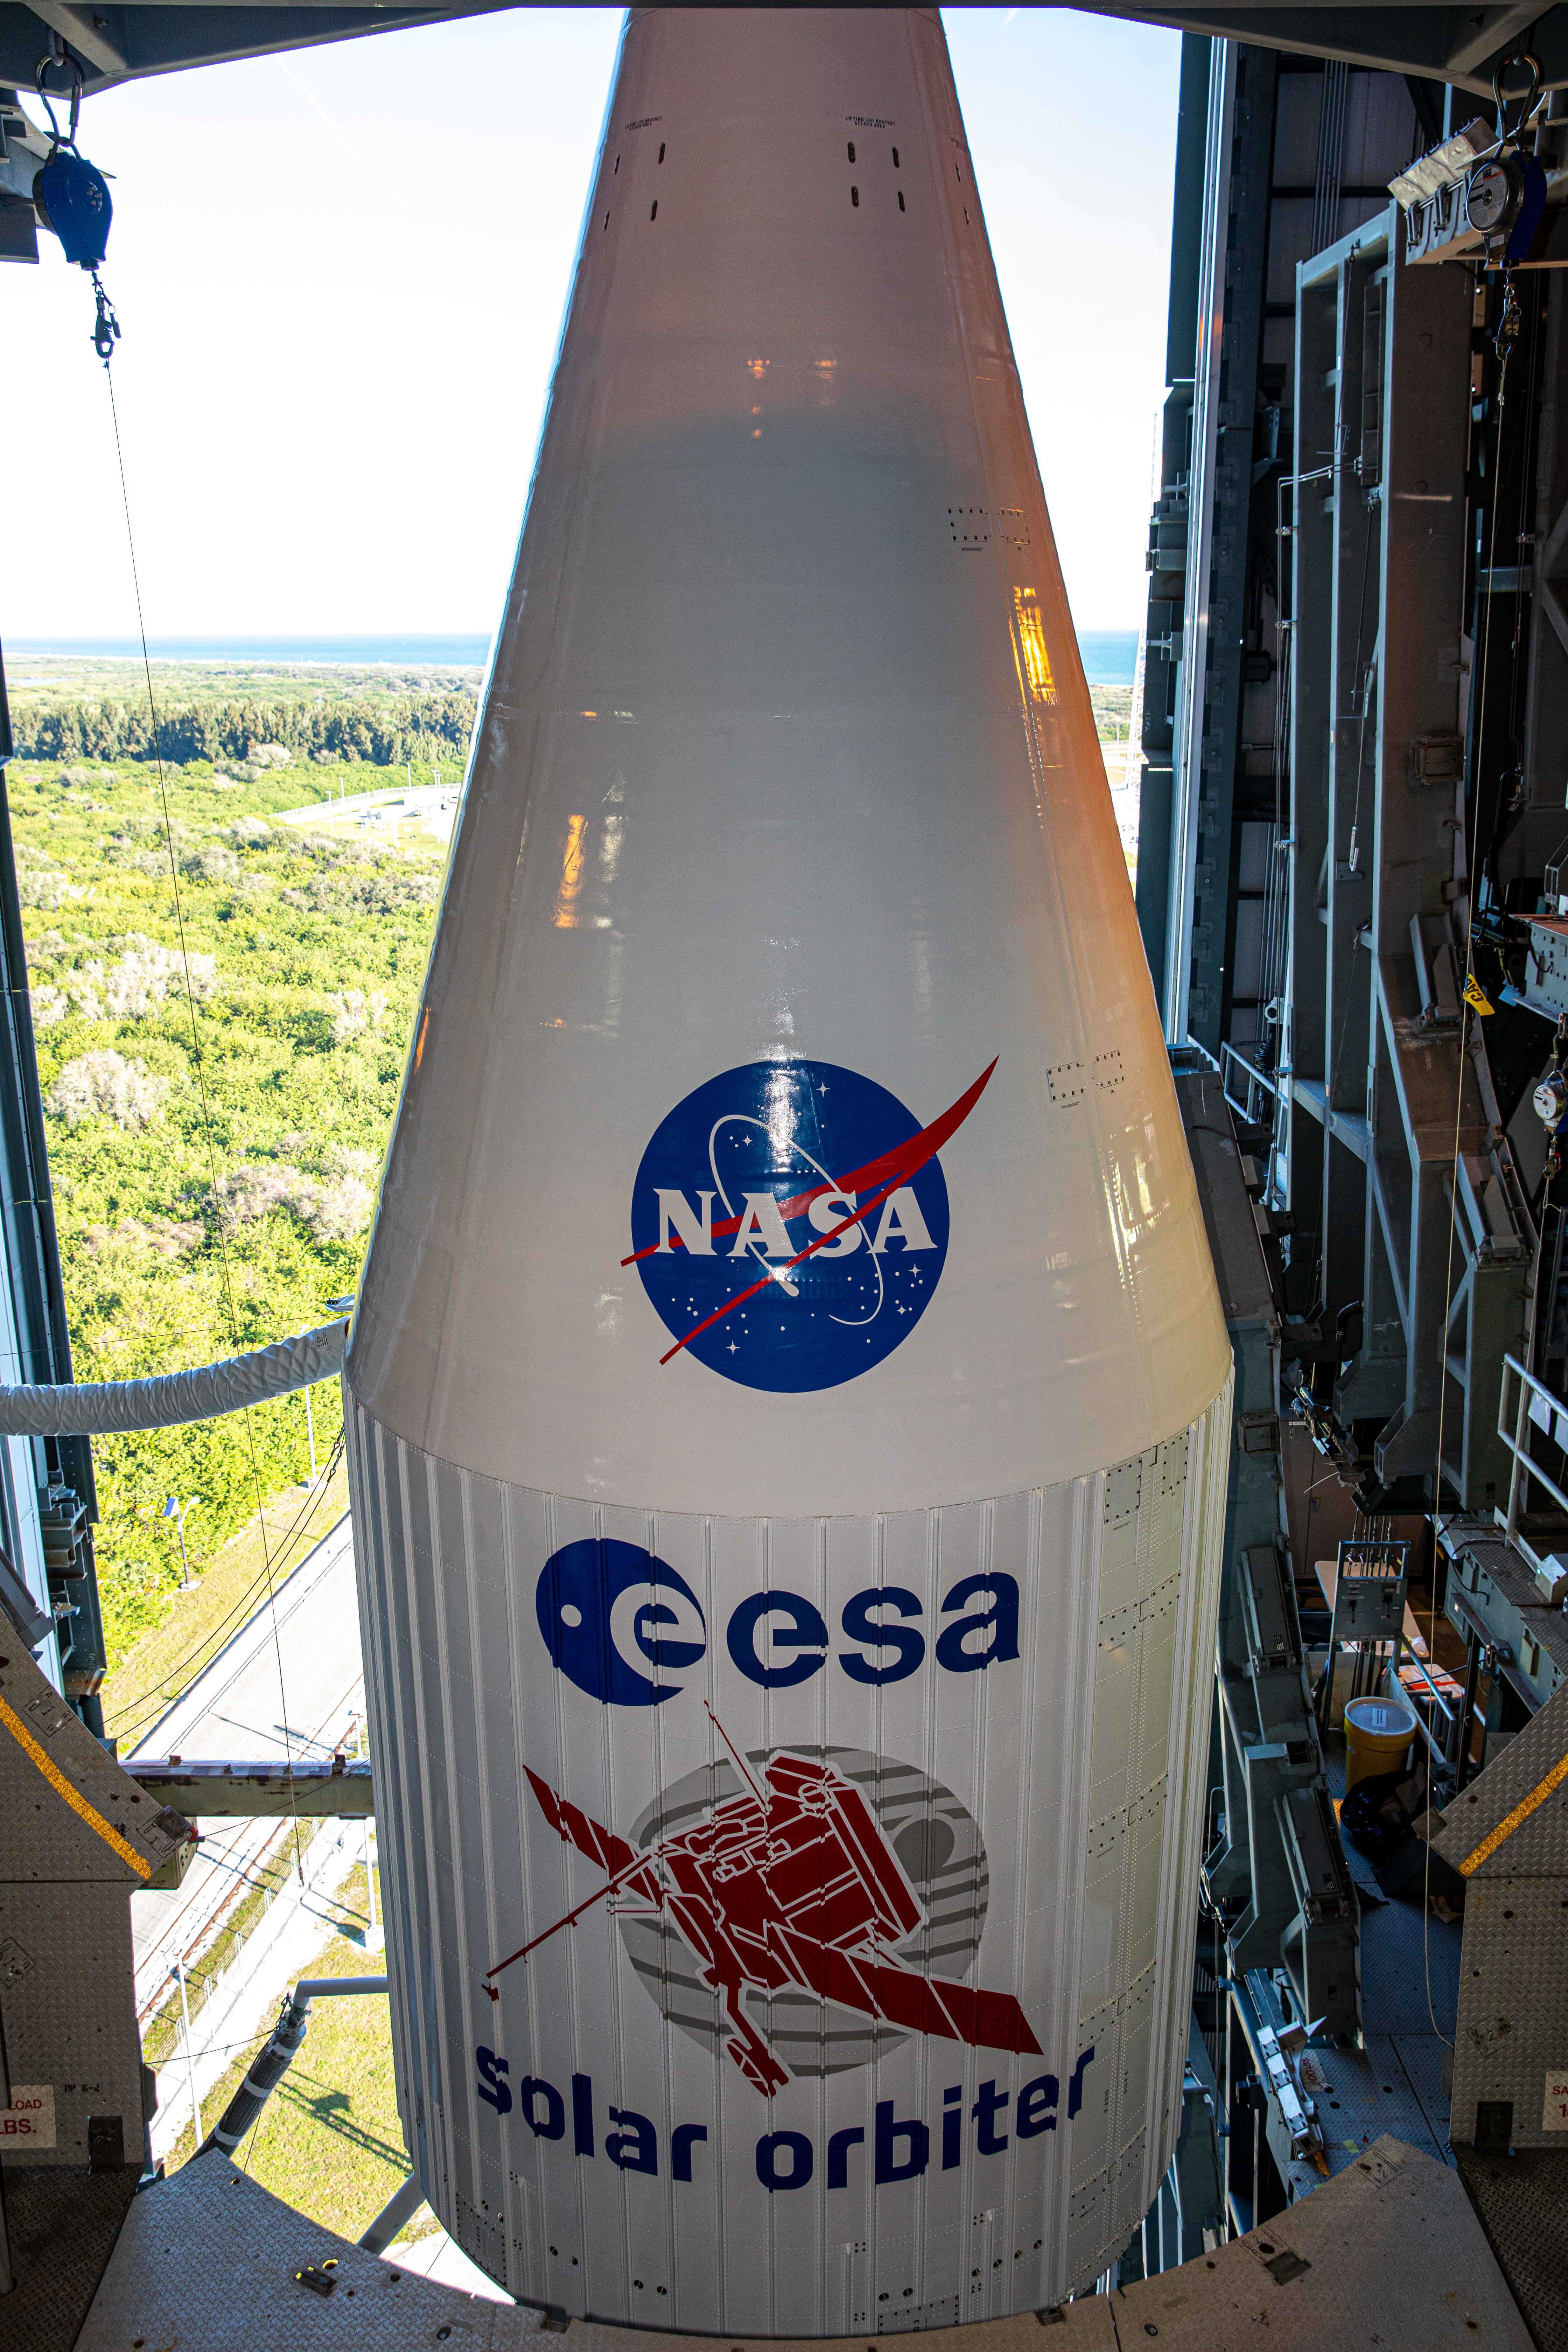

Solar Orbiter Rollout to Pad

The Solar Orbiter spacecraft, secured inside the payload fairing, is photographed atop a United Launch Alliance Atlas V rocket inside the Vertical Integration Facility on Cape Canaveral Air Force Station in Florida prior to beginning its roll to the launch pad at Space Launch Complex 41 on Feb. 8, 2020. Solar Orbiter is an international cooperative mission between ESA (European Space Agency) and NASA. The mission aims to study the Sun, its outer atmosphere and solar wind. The spacecraft will provide the first images of the Sun’s poles. NASA’s Launch Services Program based at Kennedy is managing the launch. The spacecraft has been developed by Airbus Defence and Space. Solar Orbiter will launch Feb. 9, 2020 aboard the Atlas V rocket.

Credit: NASA/Kim Shiflett